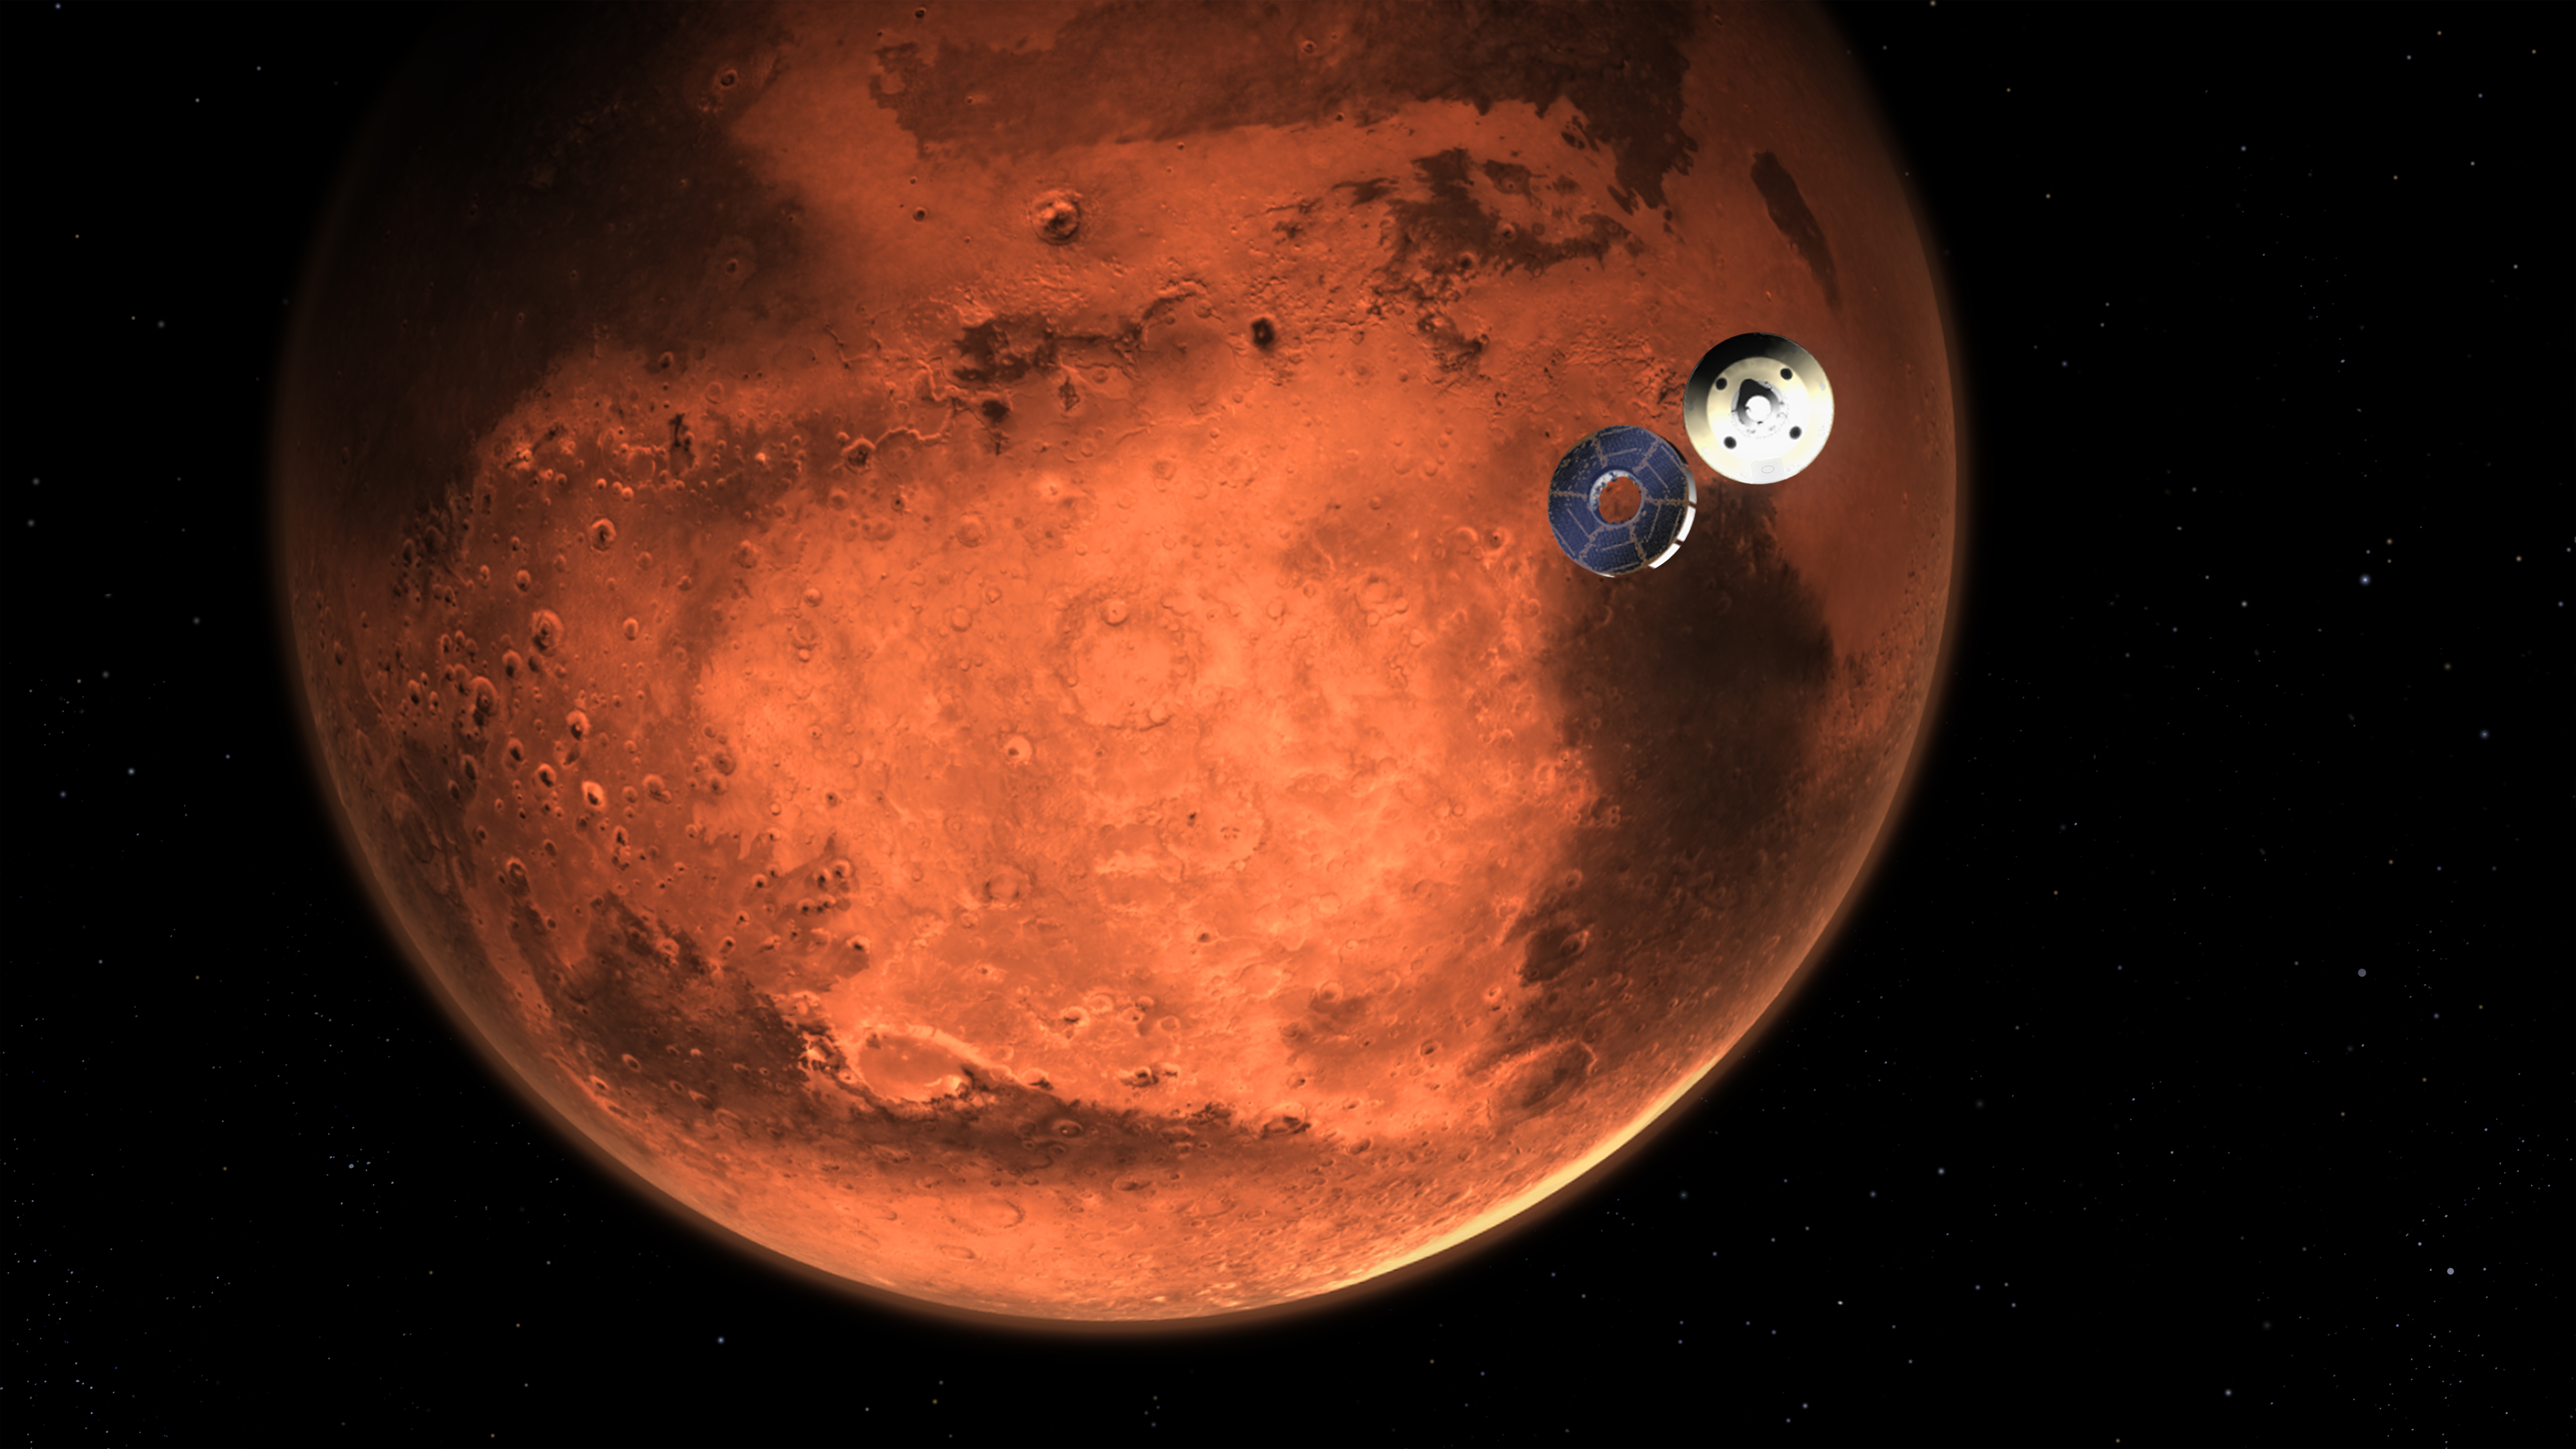

Perseverance Rover’s Cruise Stage Separates (Illustration)

This illustration shows NASA’s Perseverance rover casting off its spacecraft’s cruise stage, minutes before entering the Martian atmosphere. Hundreds of critical events in the rover’s Entry, Descent, and Landing sequence must execute perfectly and exactly on time for the rover to touch down on Mars safely on Feb. 18, 2021.

The cruise stage contains fuel tanks, solar panels, and other hardware needed during the trip to Mars. About 10 minutes before atmospheric entry, it separates from the aeroshell, which encloses the rover and descent stage. The aeroshell makes the trip to the surface on its own.

NASA’s Jet Propulsion Laboratory in Southern California built and will manage operations of the Mars 2020 Perseverance rover for NASA.

Credit: NASA/JPL-Caltech